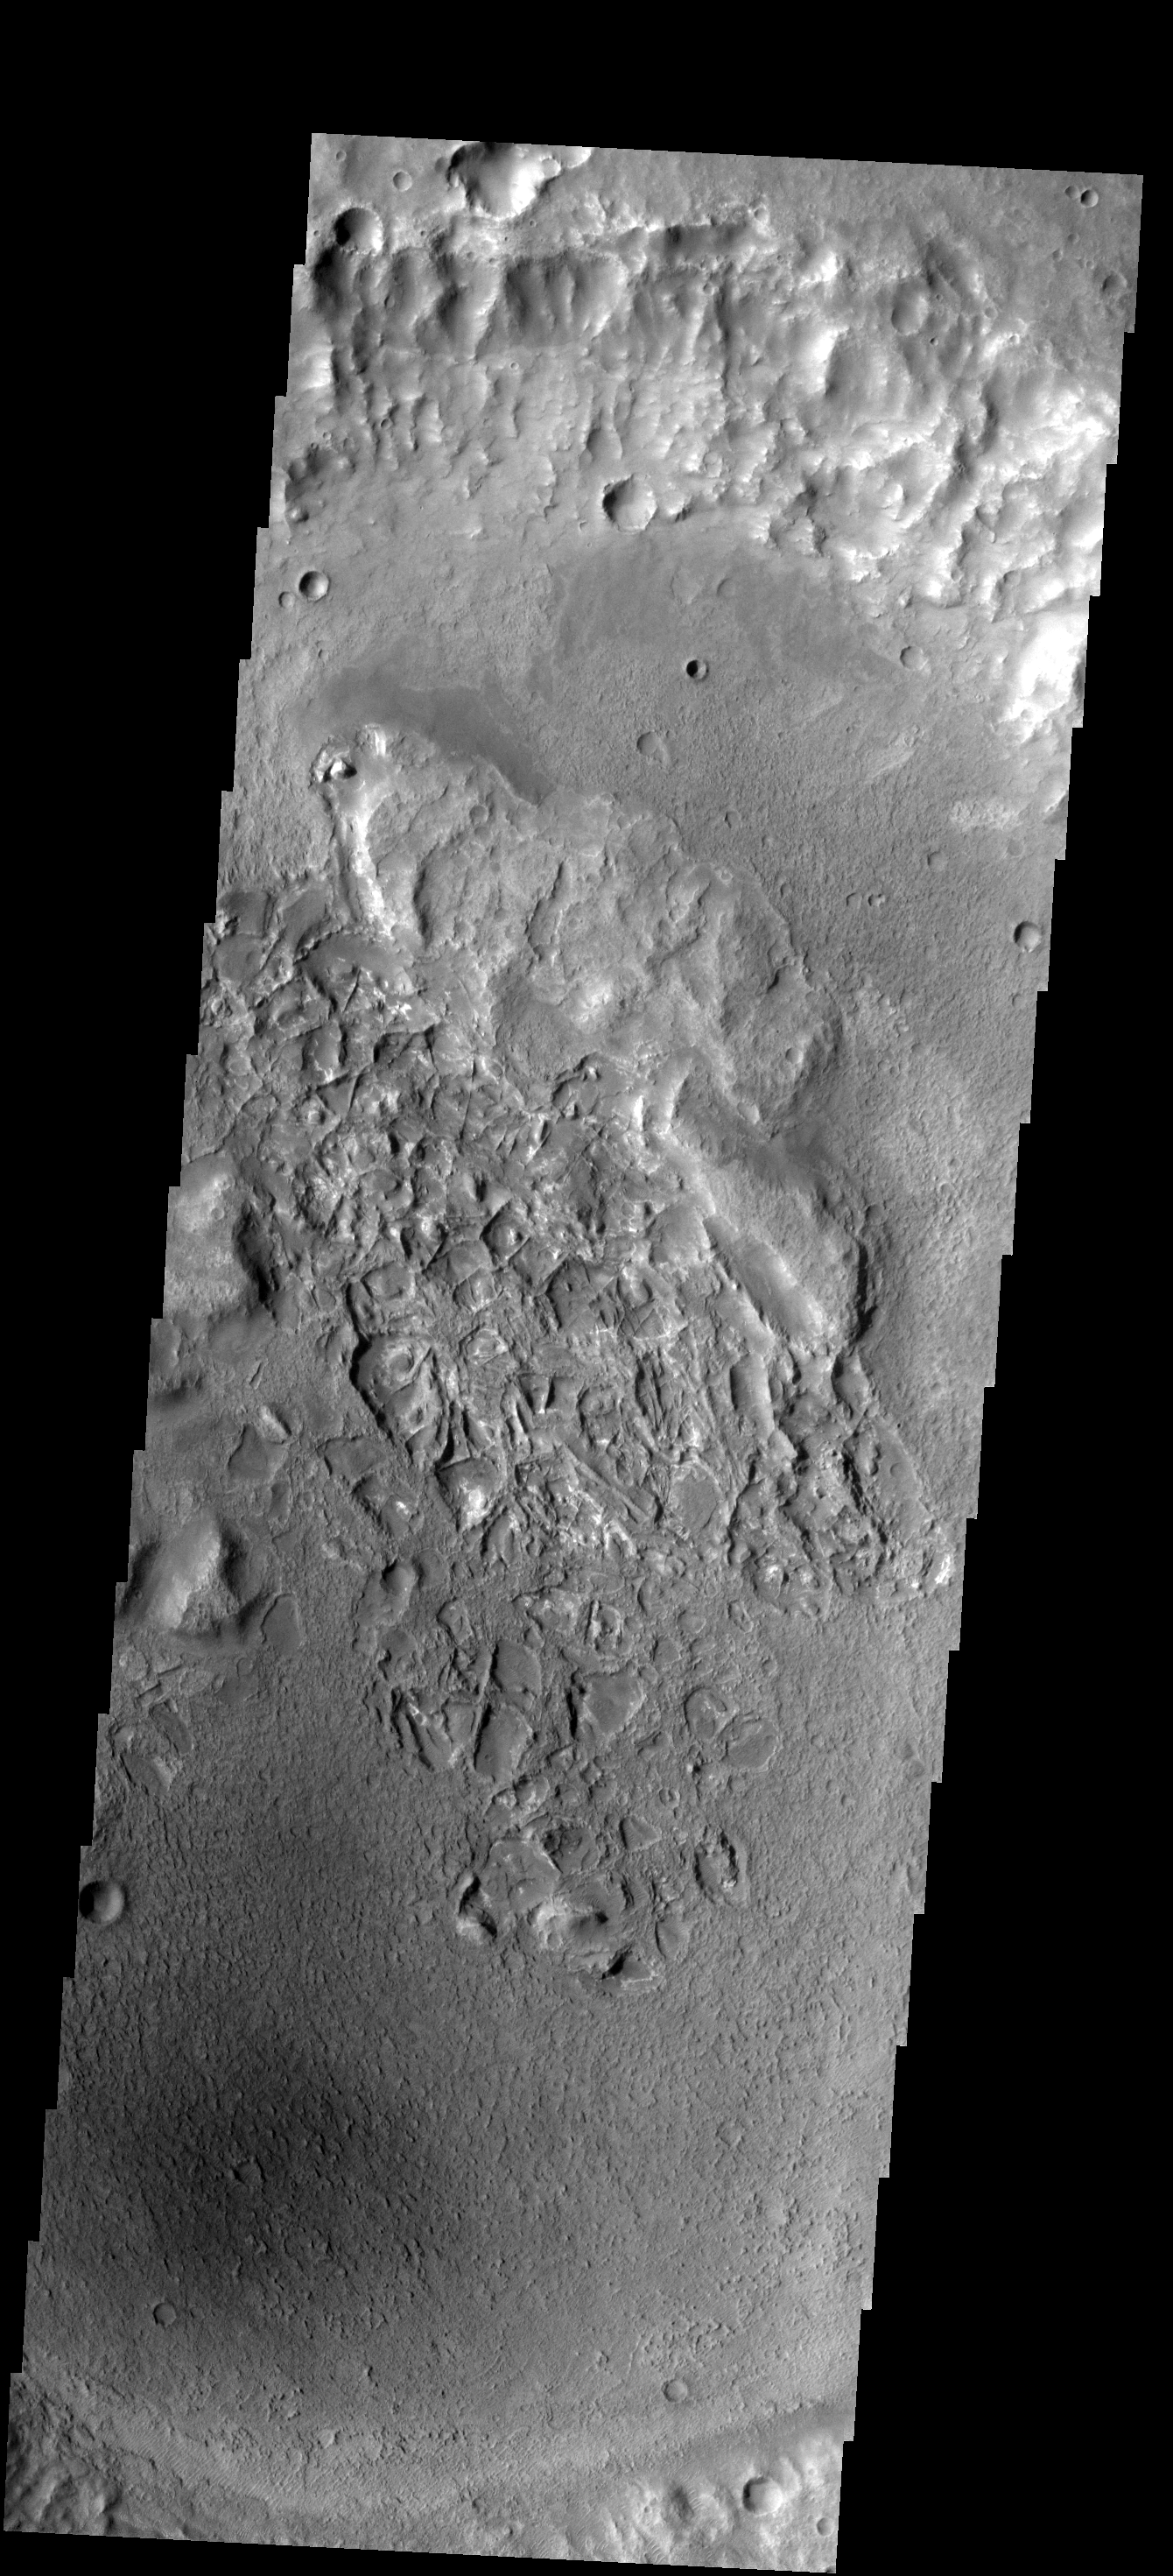

Resistant Ridges

The ridges on the floor of this crater are made of a more resistant material that their surroundings. Erosion is removing the less resistant material.

Image information: VIS instrument. Latitude -19.4N, Longitude 66.3E. 17 meter/pixel resolution.

Please see the THEMIS Data Citation Note for details on crediting THEMIS images.

Note: this THEMIS visual image has not been radiometrically nor geometrically calibrated for this preliminary release. An empirical correction has been performed to remove instrumental effects. A linear shift has been applied in the cross-track and down-track direction to approximate spacecraft and planetary motion. Fully calibrated and geometrically projected images will be released through the Planetary Data System in accordance with Project policies at a later time.

NASA’s Jet Propulsion Laboratory manages the 2001 Mars Odyssey mission for NASA’s Office of Space Science, Washington, D.C. The Thermal Emission Imaging System (THEMIS) was developed by Arizona State University, Tempe, in collaboration with Raytheon Santa Barbara Remote Sensing. The THEMIS investigation is led by Dr. Philip Christensen at Arizona State University. Lockheed Martin Astronautics, Denver, is the prime contractor for the Odyssey project, and developed and built the orbiter. Mission operations are conducted jointly from Lockheed Martin and from JPL, a division of the California Institute of Technology in Pasadena.

Credit: NASA/JPL/ASU